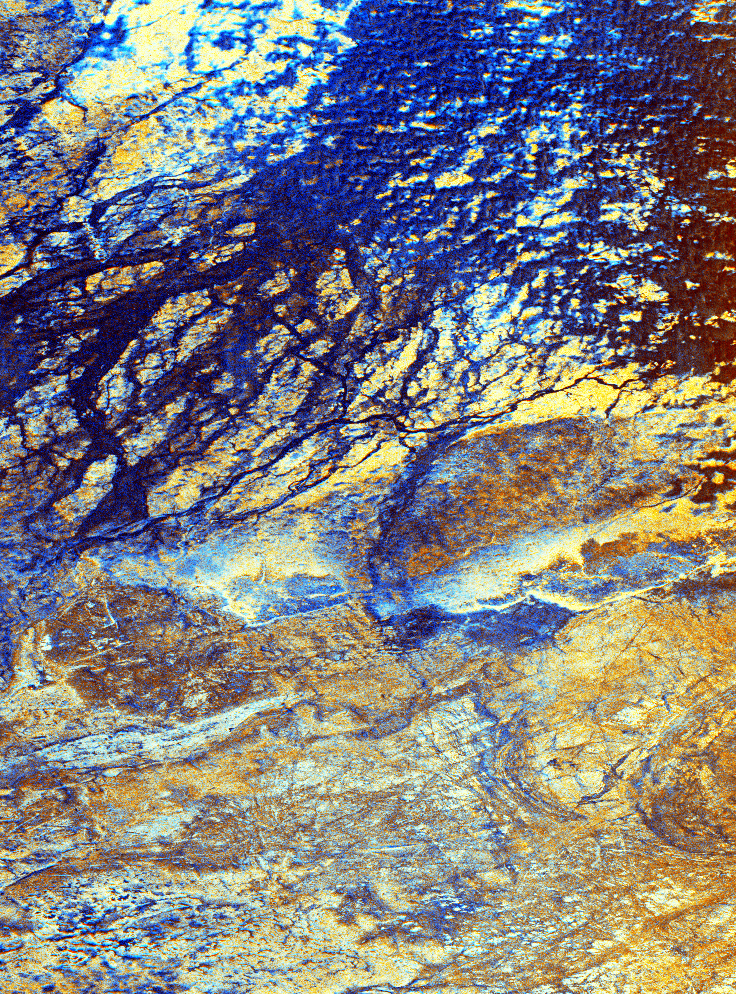

Space Radar Image of Safsaf, North Africa

This is a false-color image of the uninhabited Safsaf Oasis in southern Egypt near the Egypt/Sudan border. It was produced from data obtained from the L-band and C-band radars that are part of the Spaceborne Imaging Radar C/X-Band Synthetic Aperture Radar (SIR-C/X-SAR) onboard space shuttle Endeavour on April 9, 1994. The image is centered at 22 degree north latitude, 29 degrees east longitude. It shows detailed structures of bedrock; the dark blue sinuous lines are braided channels that occupy part of an old broad river valley.

On the ground and in optical photographs, this big valley and the channels in it are invisible because they are entirely covered by windblown sand. Some of these same channels were observed in SIR-A images in 1981. It is hypothesized that the large valley was carved by one of several ancient predecessor rivers that crossed this part of North Africa, flowing westward, tens of millions of years before the Nile River existed. The Nile flows north about 300 kilometers (200 miles) to the east. The small channels are younger, and probably formed during relatively wet climatic periods within the past few hundred thousand years.

This image shows that the channels are in a river valley located in an area where U.S. Geological Survey geologists and archeologists discovered an unusual concentration of hand axes (stone tools) used by Early Man (Homo erectus) hundreds of thousands of years ago. The image clearly shows that in wetter times, the valley would have supported game animals and vegetation. Today, as a result of climate change, the area in uninhabited and lacks water except fora few scattered oases.

This color composite image was produced from C-band and L-band horizontal polarization images. The C-band image was assigned red, the L-band (HH) polarization image is shown in green, and the ratio of these two images (LHH/CHH) appears in blue. The primary and composite colors on the image indicate the degree to which the C-band, H-band, their ratio –or some combination of all three — respond to the roughness of the radar backscattering surface. Using this coloring scheme, areas that appear bright at both L-band and C-band are colored yellow, while areas that appear brighter at L-band than C-band appear more blue. Detailed analysis of this scene indicates that the separate C-band and L-band images used to produce this color composite have a very similar overall appearance. This suggests that the C-band and the L-band signals are both easily penetrating the thin 1- to 12-centimeter (0.5- to 5-inch) “average” surface cover of loose windblown sand, and are commonly “seeing” similar interfaces just below that cover. This radar interface may be at the scattered rocky outcrops on the ground surface, but is more likely to be the shallow underlying surfaces of river gravel or bedrock, which are generally covered by only a few inches of windblown sand. Virtually everything visible on this radar composite image cannot be seen, either when standing on the ground or when viewing photographs or satellite images such as the United States’ Landsat or the French SPOT satellite.

Spaceborne Imaging Radar-C and X-Synthetic Aperture Radar (SIR-C/X-SAR) is part of NASA’s Mission to Planet Earth. The radars illuminate Earth with microwaves allowing detailed observations at any time, regardless of weather or sunlight conditions. SIR-C/X-SAR uses three microwave wavelengths: L-band (24 cm), C-band (6 cm) and X-band (3 cm). The multi-frequency data will be used by the international scientific community to better understand the global environment and how it is changing. The SIR-C/X-SAR data, complemented by aircraft and ground studies, will give scientists clearer insights into those environmental changes which are caused by nature and those changes which are induced by human activity.

SIR-C was developed by NASA’s Jet Propulsion Laboratory. X-SAR was developed by the Dornier and Alenia Spazio companies for the German space agency, Deutsche Agentur fuer Raumfahrtangelegenheiten (DARA), and the Italian space agency, Agenzia Spaziale Italiana (ASI).

Credit: NASA/JPL/NGA